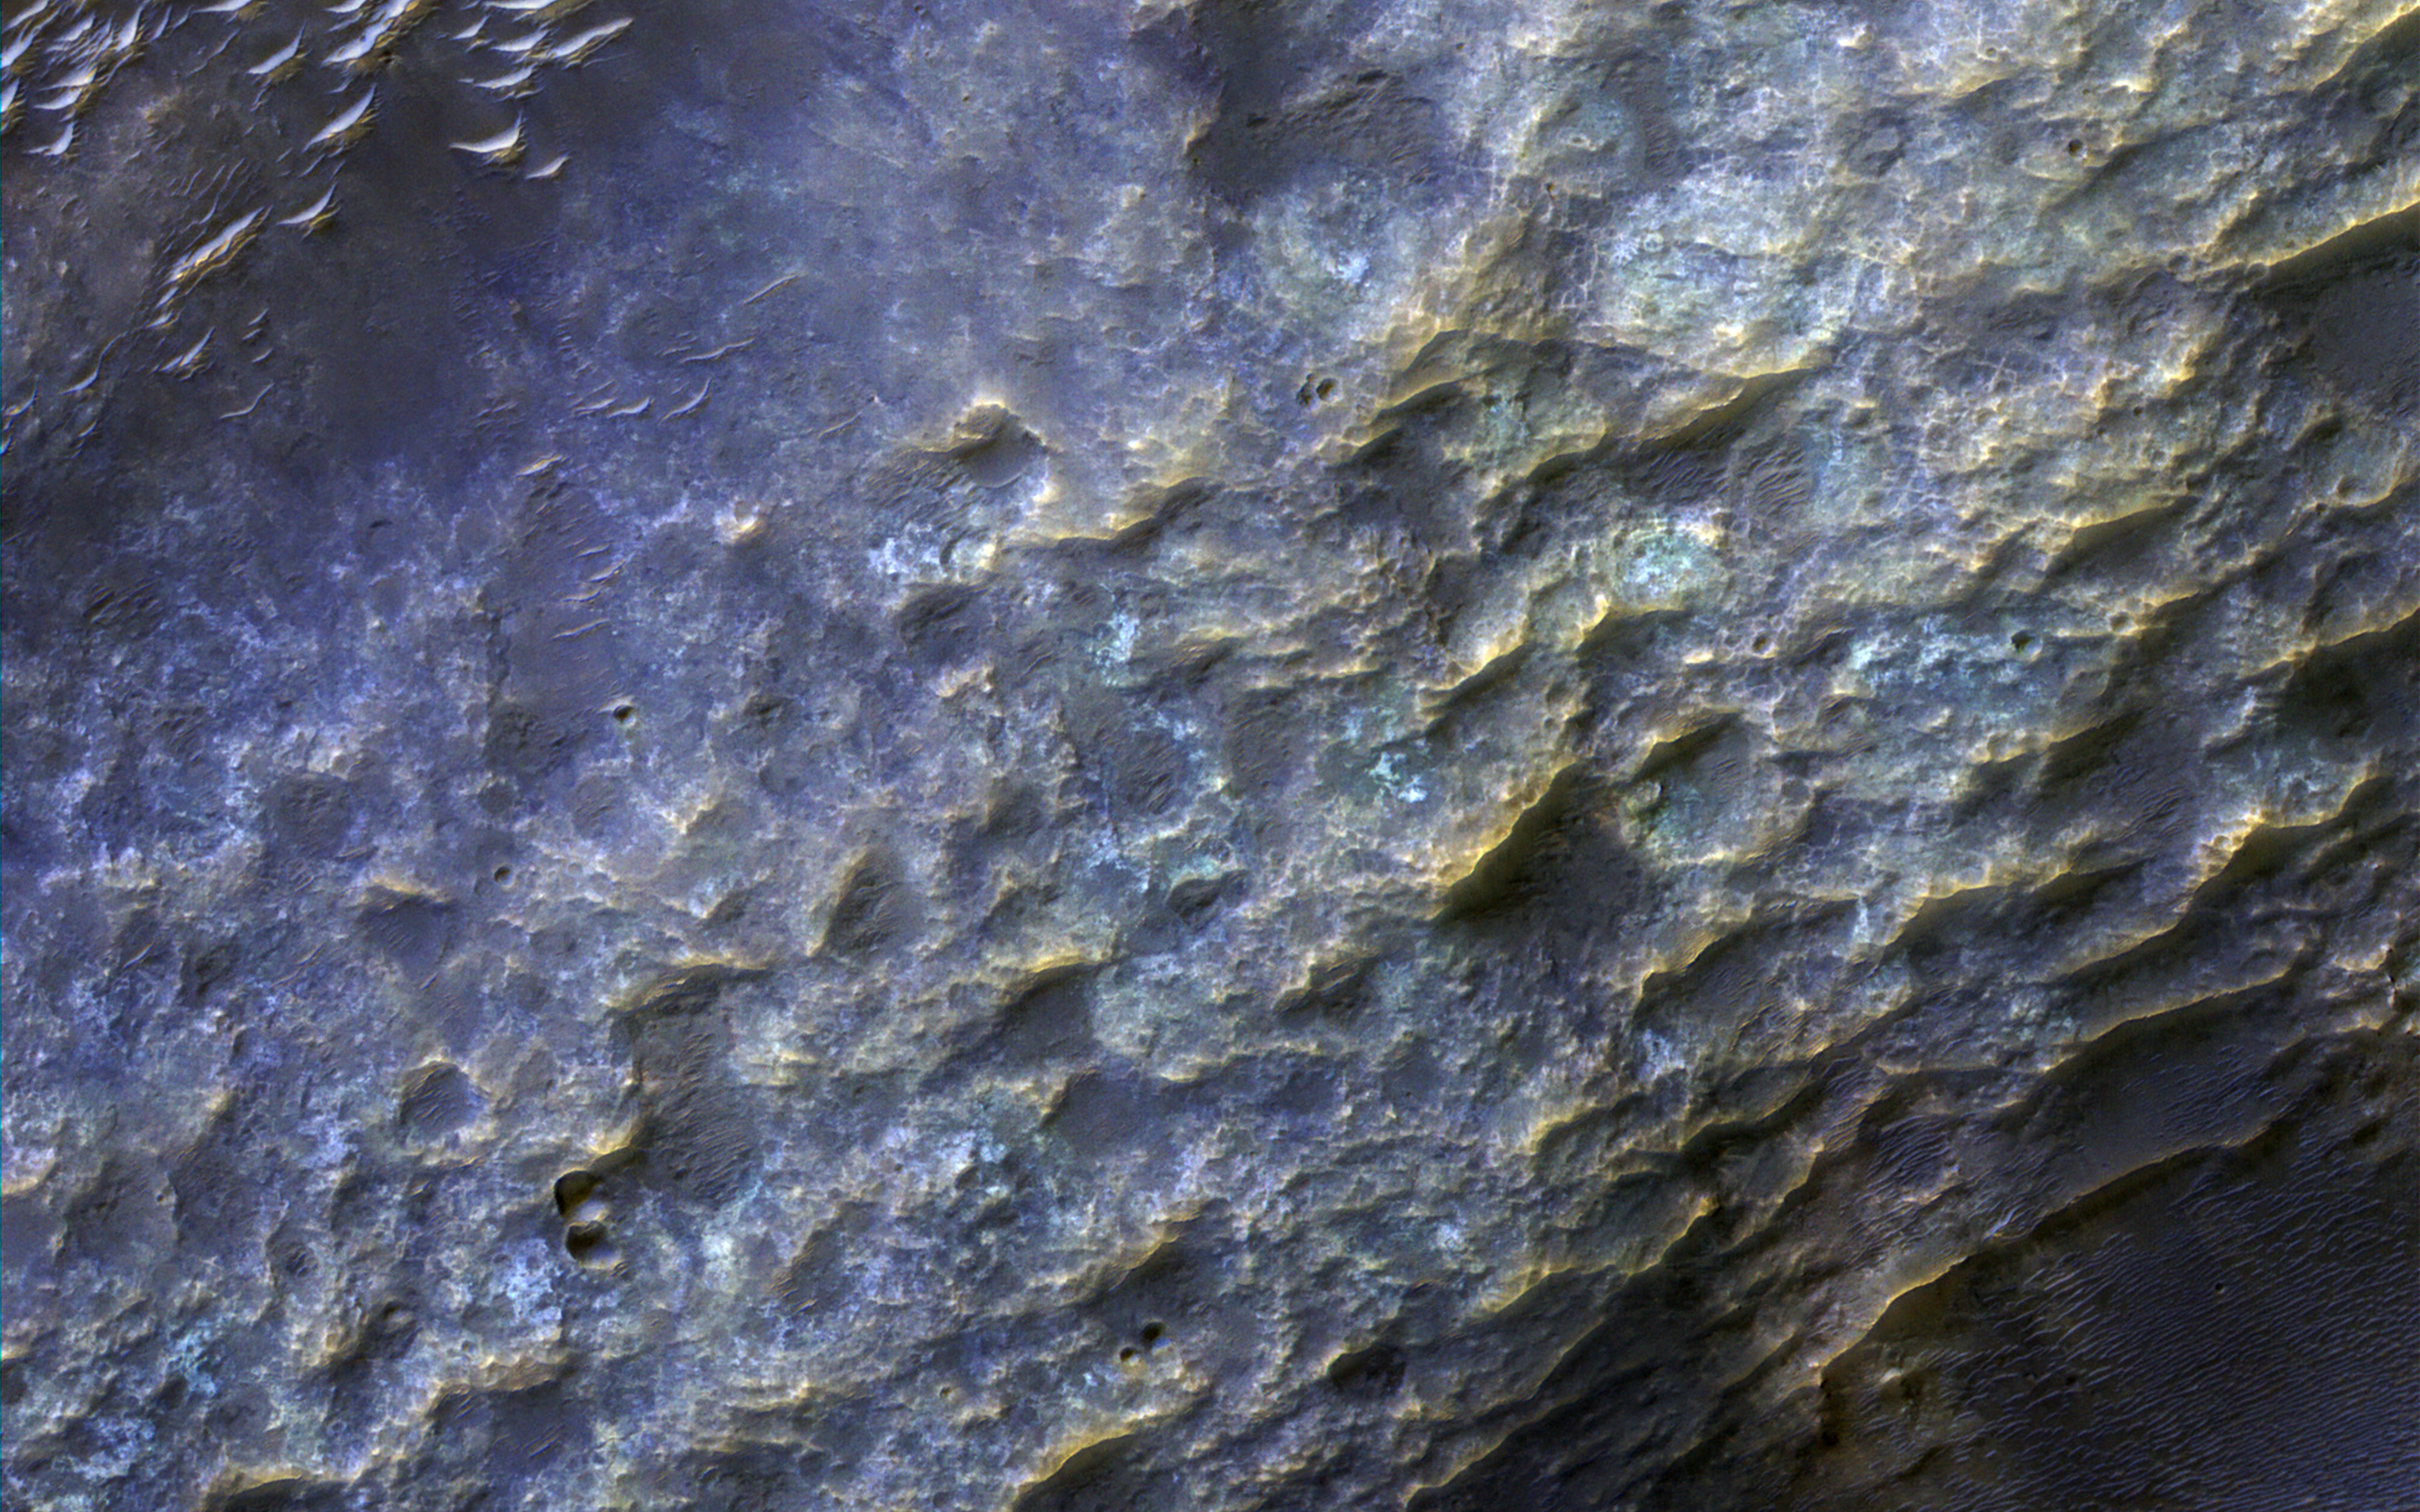

An Ancient Valley Network

Most of the oldest terrains on Mars have eroded into branching valleys, as seen here in by NASA’s Mars Reconnaisance Orbiter, much like many land regions of Earth are eroded by rain and snowmelt runoff. This is the primary evidence for major climate change on Mars billions of years ago.

How the climate of Mars could have supported a warmer and wetter environment has been the subject of scientific debates for 40 years. A full-resolution enhanced color closeup reveals details in the bedrock and dunes on the valley floor (upper left). The bedrock of ancient Mars has been hardened and cemented by groundwater.

The map is projected here at a scale of 50 centimeters (19.7 inches) per pixel. [The original image scale is 51.5 centimeters (22.4 inches) per pixel (with 2 x 2 binning); objects on the order of 155 centimeters (61 inches) across are resolved.] North is up.

The University of Arizona, Tucson, operates HiRISE, which was built by Ball Aerospace & Technologies Corp., Boulder, Colo. NASA’s Jet Propulsion Laboratory, a division of Caltech in Pasadena, California, manages the Mars Reconnaissance Orbiter Project for NASA’s Science Mission Directorate, Washington.

Credit: NASA/JPL-Caltech/Univ. of Arizona